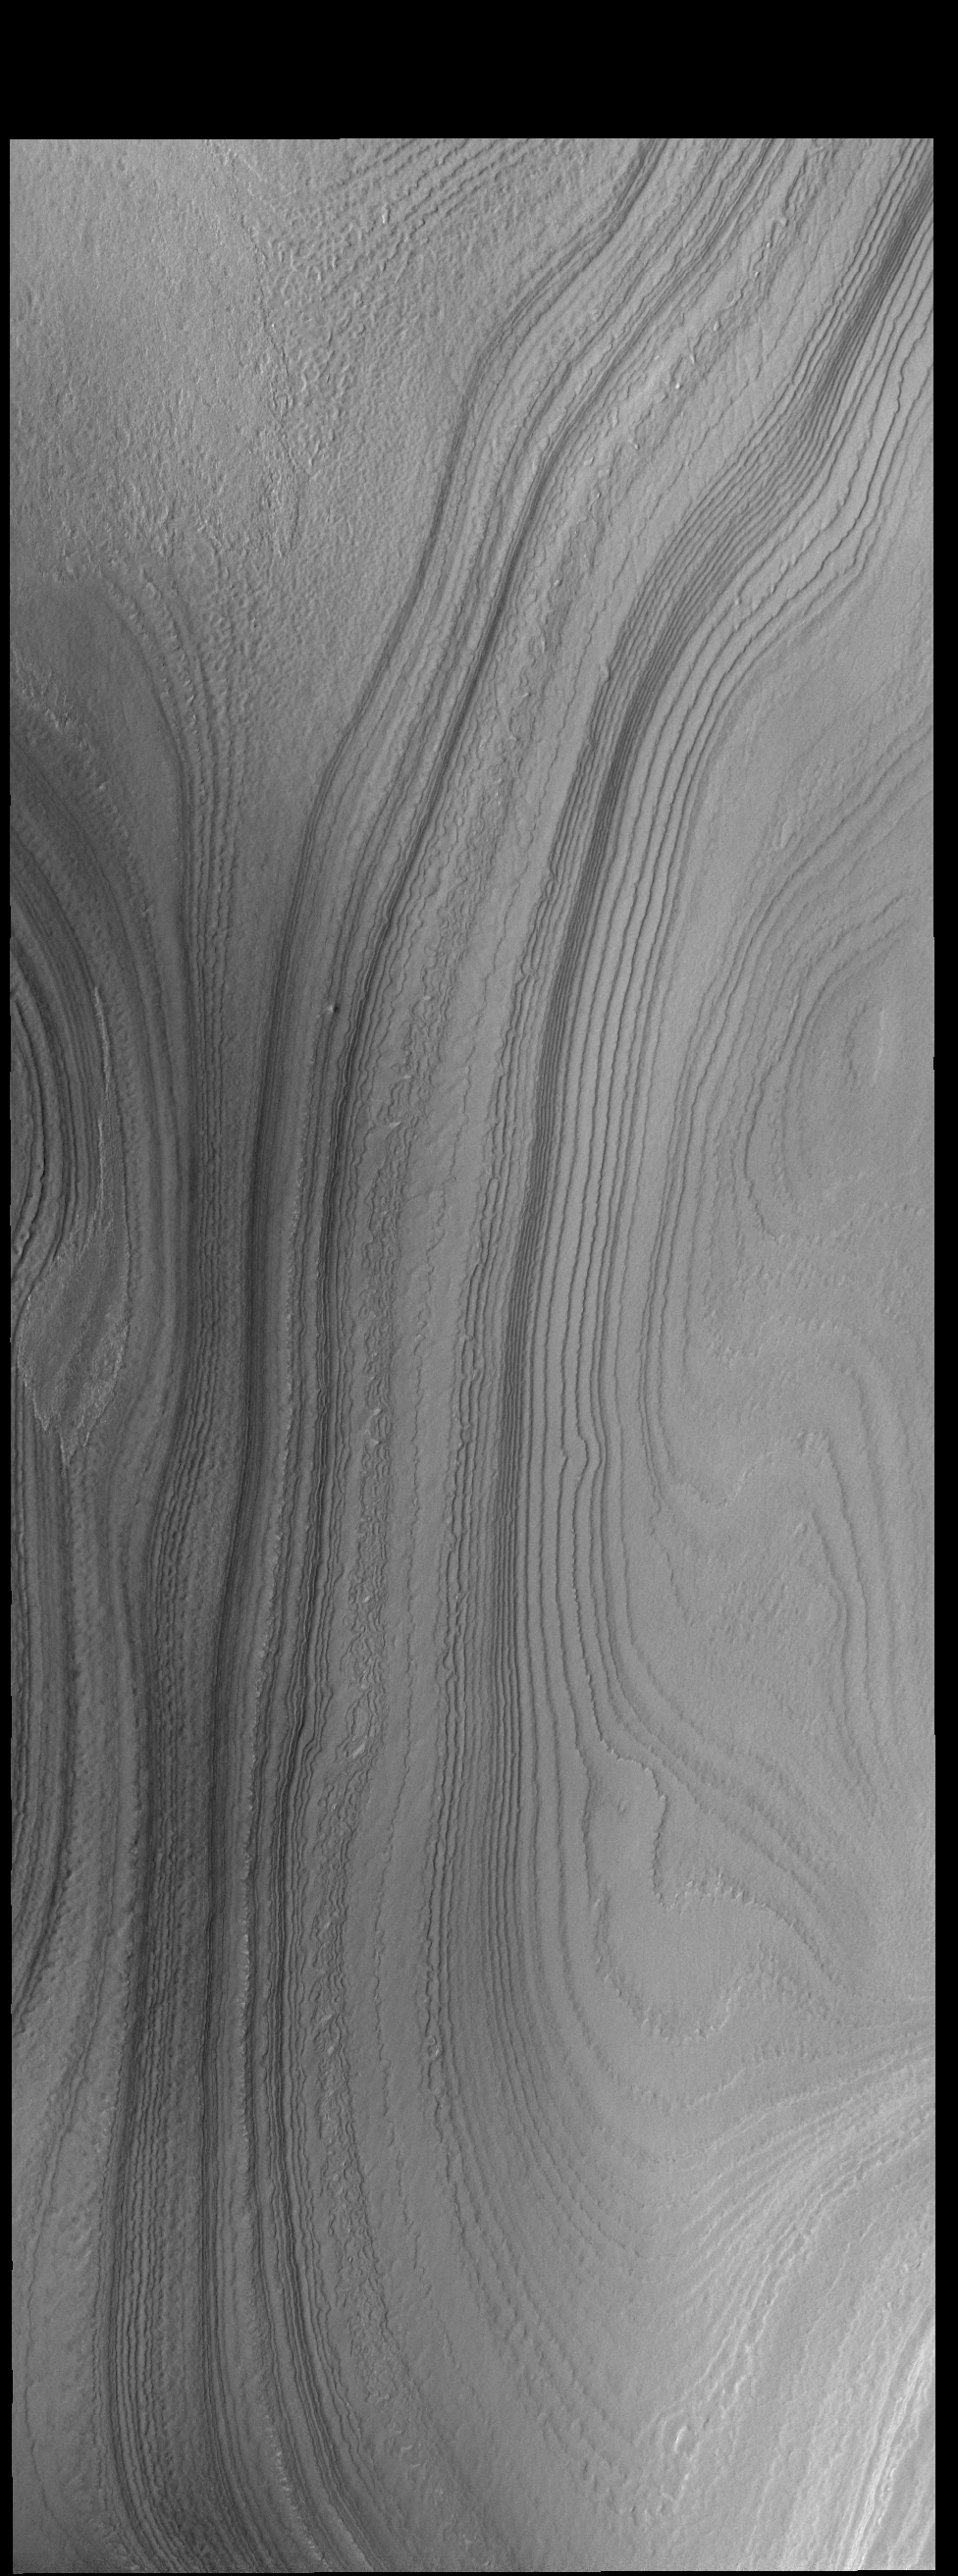

Polar Layers

This VIS image shows layering in the south polar cap. The layers are formed over thousands of years of seasonal change, reflecting ice and dust surface deposition. Where the layers appear close to each other are steep trough sides. The steeper the slope, the closer the layers.

Credit: NASA/JPL-Caltech/ASU